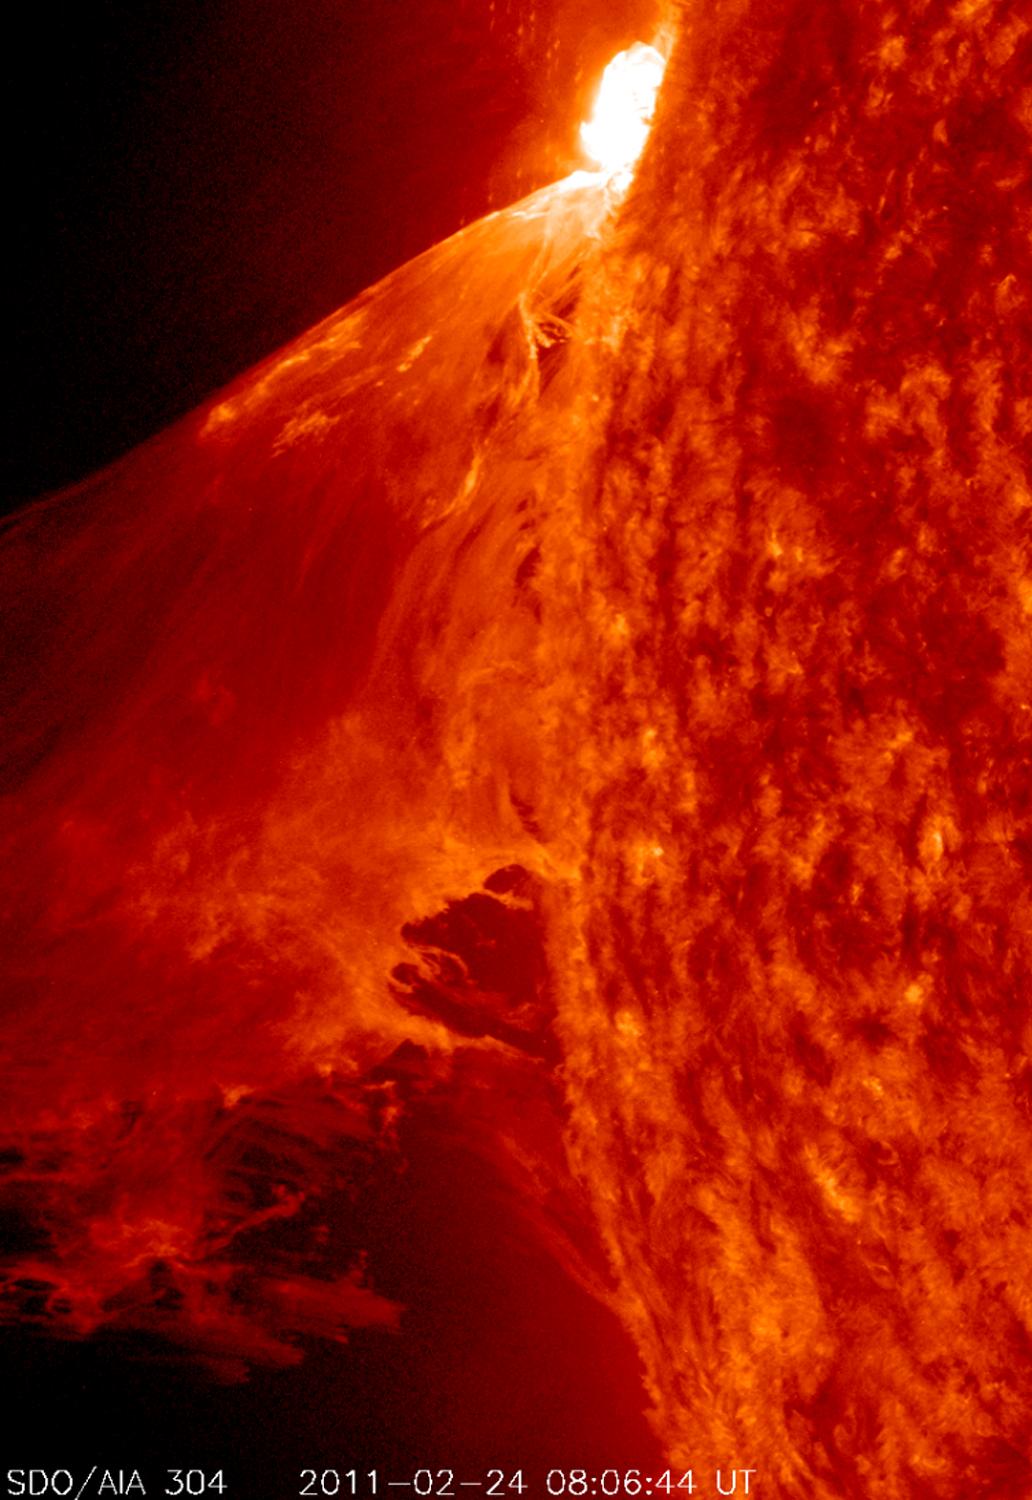

NASA's SDO Captures a Monster Prominence

NASA image captured Feb. 24, 2011 To see an image showing the size of the prominence in comparison to the size of earth click here. To view a video of this event go to: www.flickr.com/photos/gsfc/5483193591 When a rather large-sized (M 3.6 class) flare occurred near the edge of the Sun, it blew out a gorgeous, waving mass of erupting plasma that swirled and twisted over a 90-minute period (Feb. 24, 2011). This event was captured in extreme ultraviolet light by NASA's Solar Dynamics Observatory spacecraft . Some of the material blew out into space and other portions fell back to the surface. Because SDO images are super-HD, we can zoom in on the action and still see exquisite details. And using a cadence of a frame taken every 24 seconds, the sense of motion is, by all appearances, seamless. Sit back and enjoy the jaw-dropping solar show.

Credit: NASA/GSFC/SDO